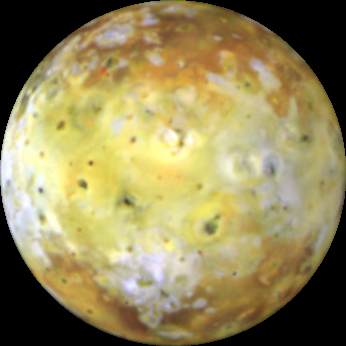

Io’s Kanehekili Hemisphere

This color composite of Io, acquired by Galileo during its ninth orbit (C9) of Jupiter, shows the hemisphere of Io which is centered at longitude 52 degrees. The dark feature just to the lower right of the center of the disk is called Kanehekili. Named after an Hawaiian thunder god, Kanehekili contains two persistent high temperature hot spots and a “new” active volcanic plume. NASA’s Voyager spacecraft returned images of nine active plumes during its 1979 flyby of this dynamic satellite. To date, Galileo’s plume monitoring observations have shown continued activity at four of those nine plume locations as well as new activity at six other locations.

North is to the top of the picture which combines images acquired using violet, green, and near-infrared (756 micrometers) filters. The resolution is 21 kilometers per picture element. The images were taken on June 27, 1997 at a range of 1,033,000 kilometers by the solid state imaging (CCD) system on NASA’s Galileo spacecraft.

The Jet Propulsion Laboratory, Pasadena, CA manages the mission for NASA’s Office of Space Science, Washington, DC.

Credit: NASA/JPL/University of Arizona